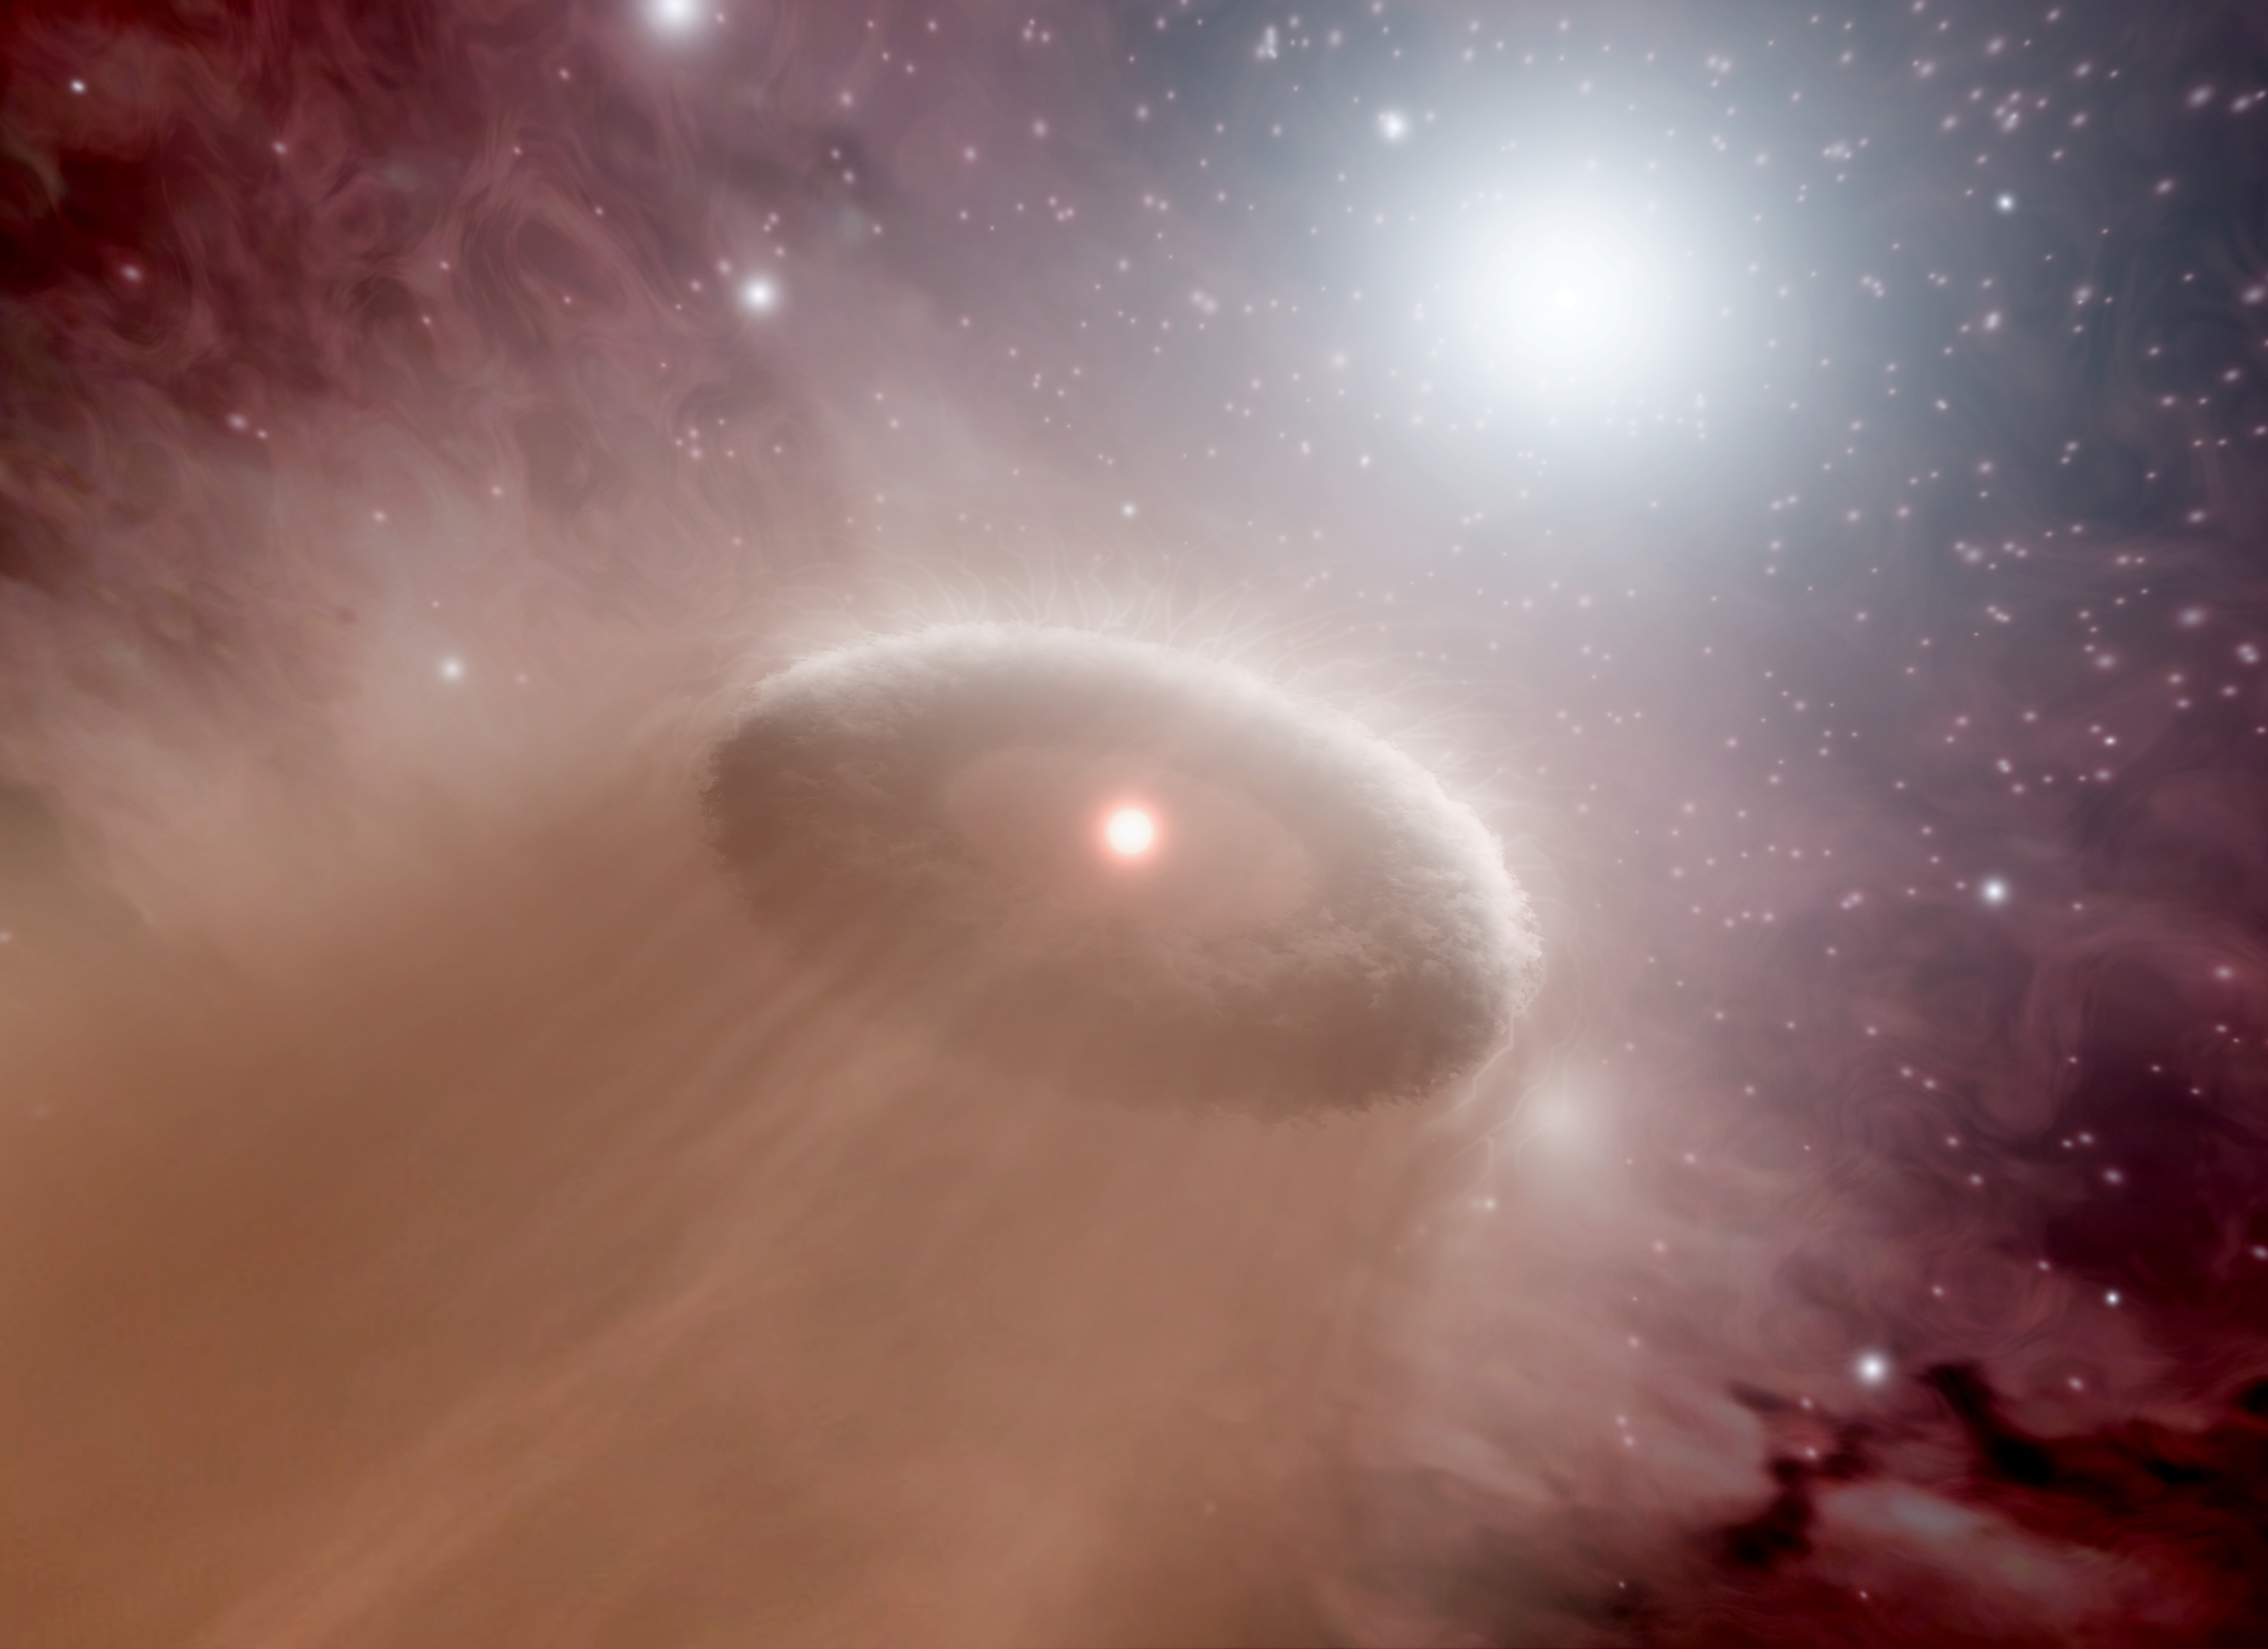

Highway to the Danger Zone (Artist Concept)

(Half Resolution)

“The further on the edge, the hotter the intensity,” sings Kenny Loggins in “Danger Zone,” a song made famous by the movie “Top Gun.” The same words ring true for young, cooler stars like our sun that live in the danger zones around scorching hot stars, called O-stars. The closer a young, maverick star happens to be to a super hot O-star, the more likely its burgeoning planets will be blasted into space.

This artist’s animation illustrates how this process works. The movie begins by showing an O-star in a murky star-forming region. It then pans out to show a young, cooler star and its swirling disk of planet-forming material. Disks like this one, called protoplanetary disks, are where planets are born. Gas and dust in a disk clumps together into tiny balls that sweep through the material, growing in size to eventually become full-grown planets.

The young star happens to lie within the “danger zone” around the O-star, which means that it is too close to the hot star to keep its disk. Radiation and winds from the O-star boil and blow away the material, respectively. This process, called photoevaporation, is sped up here but takes anywhere from 100,000 to about 1,000,000 years. Without a disk, the young star will not be able to produce planets.

Our own sun and its suite of planets might have grown up on the edge of an O-star’s danger zone before migrating to its current, spacious home. However, we know that our young sun didn’t linger for too long in any hazardous territory, or our planets, and life, wouldn’t be here today.

NASA’s Spitzer Space Telescope surveyed the danger zones around five O-stars in the Rosette nebula. It was able to determine that the zones are spheres with a radius of approximately 1.6 light-years, or 10 trillion miles.

Credit: NASA/JPL-Caltech